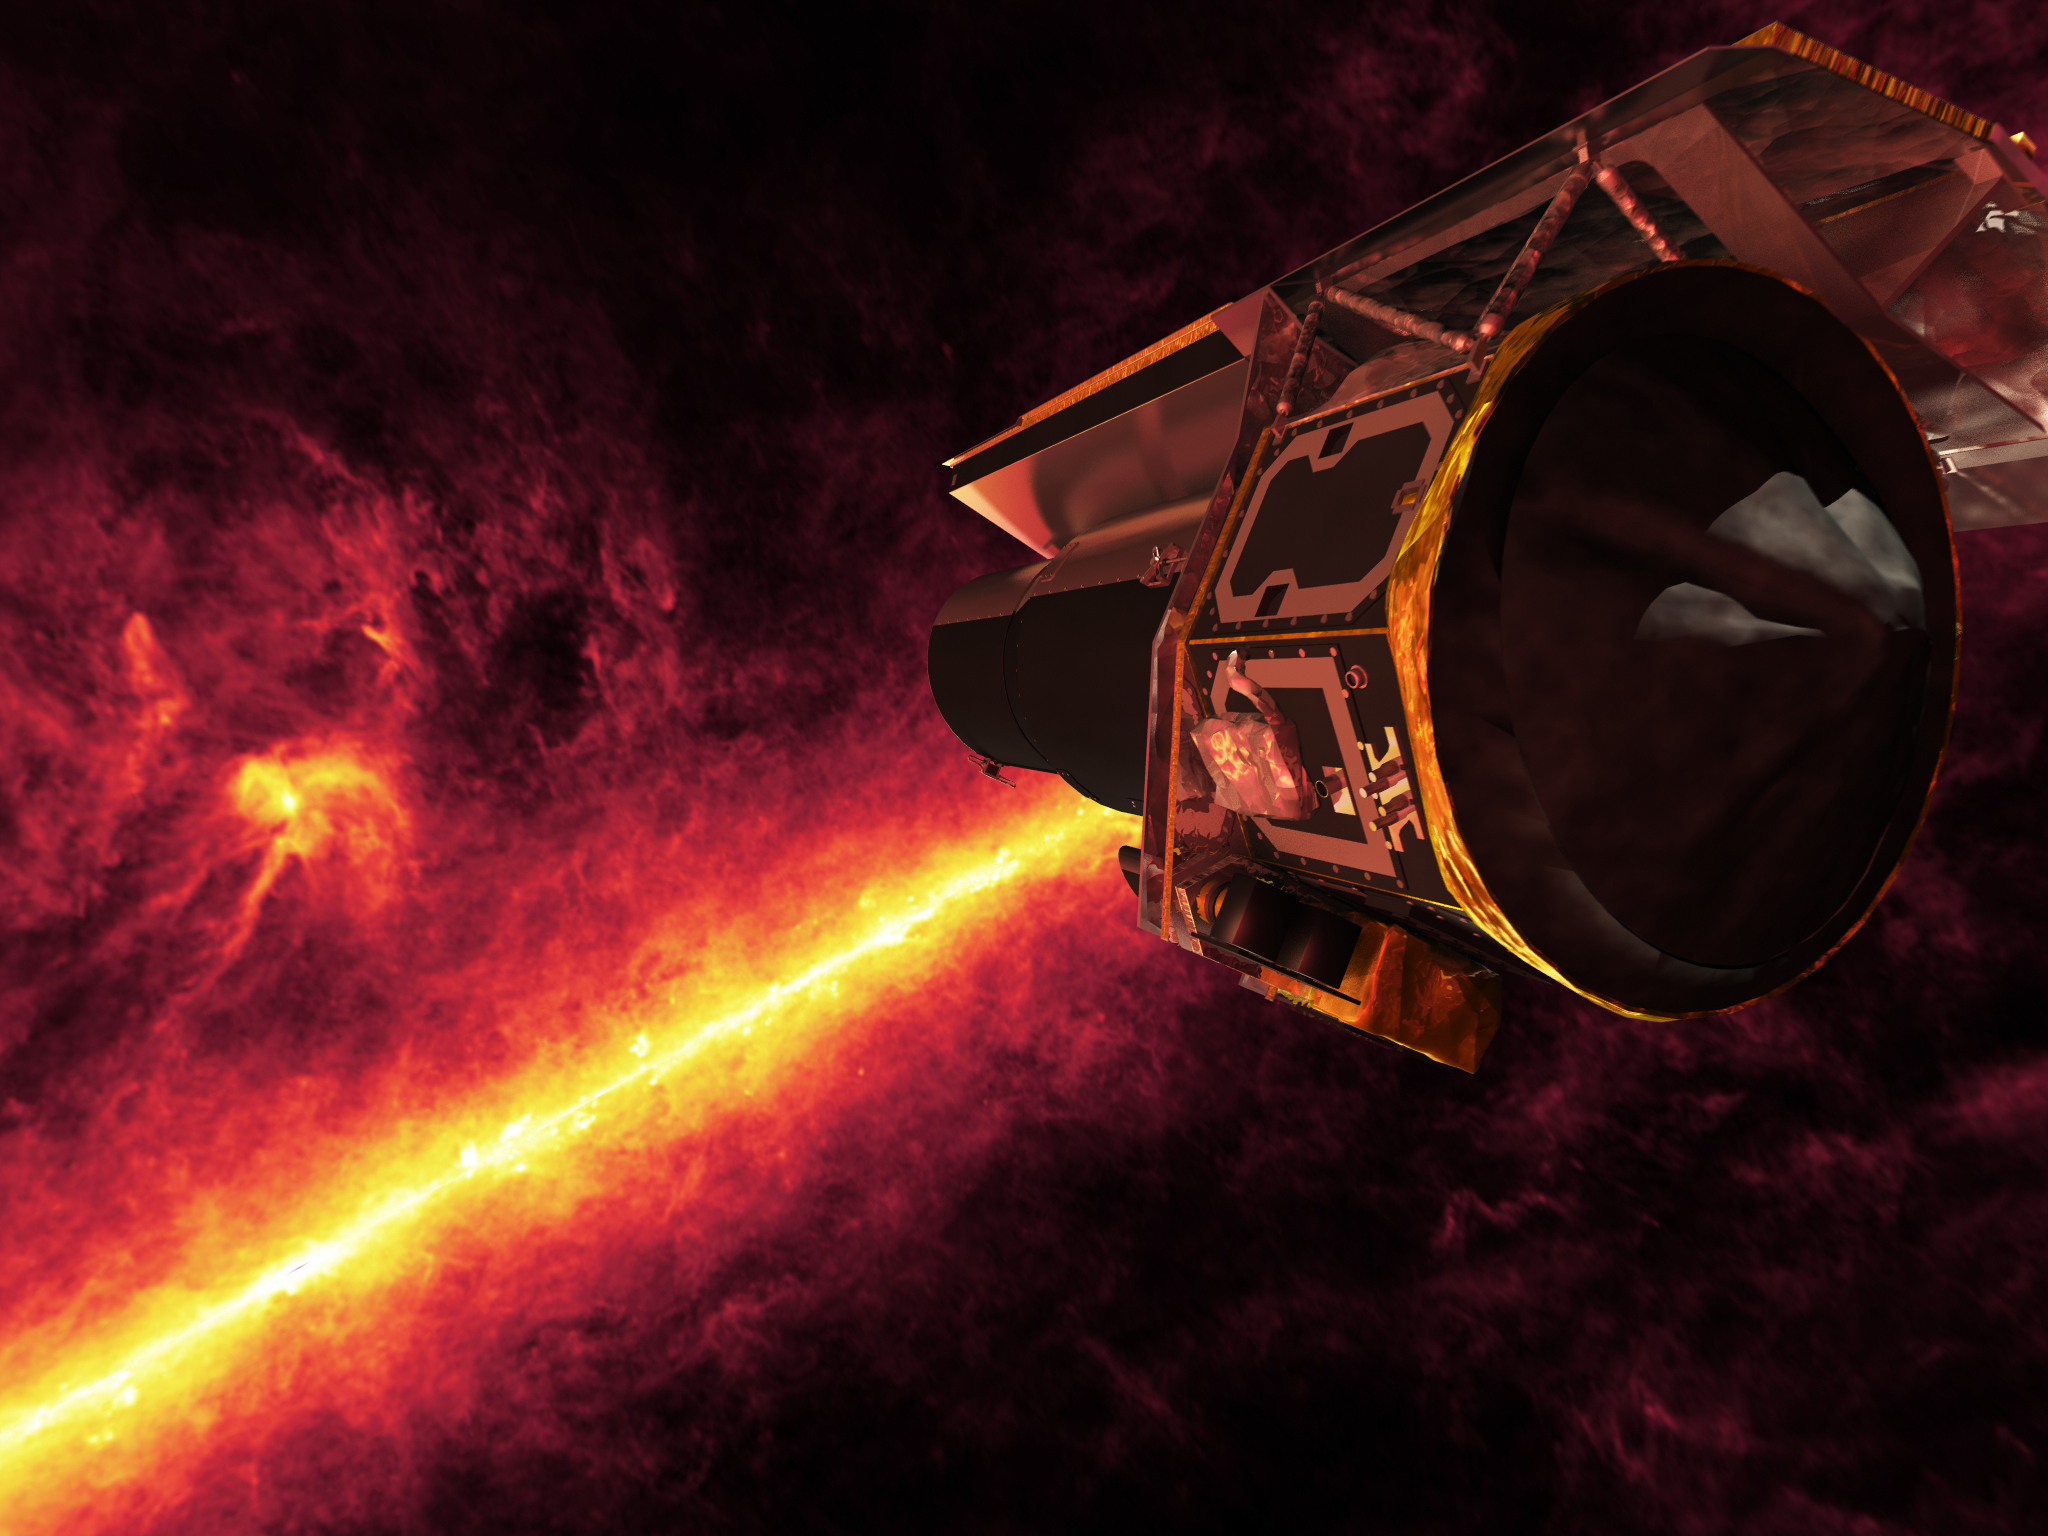

Infrared View of Spitzer

Spitzer seen against the infrared sky. The band of light is the glowing dust emission from the Milky Way galaxy seen at 100 microns (as seen by the IRAS/COBE missions).Spitzer looks towards the Rho Ophiuchi star-formation region looming just above the disk of the Milky Way.

Credit: NASA/JPL-Caltech/R. Hurt (SSC)